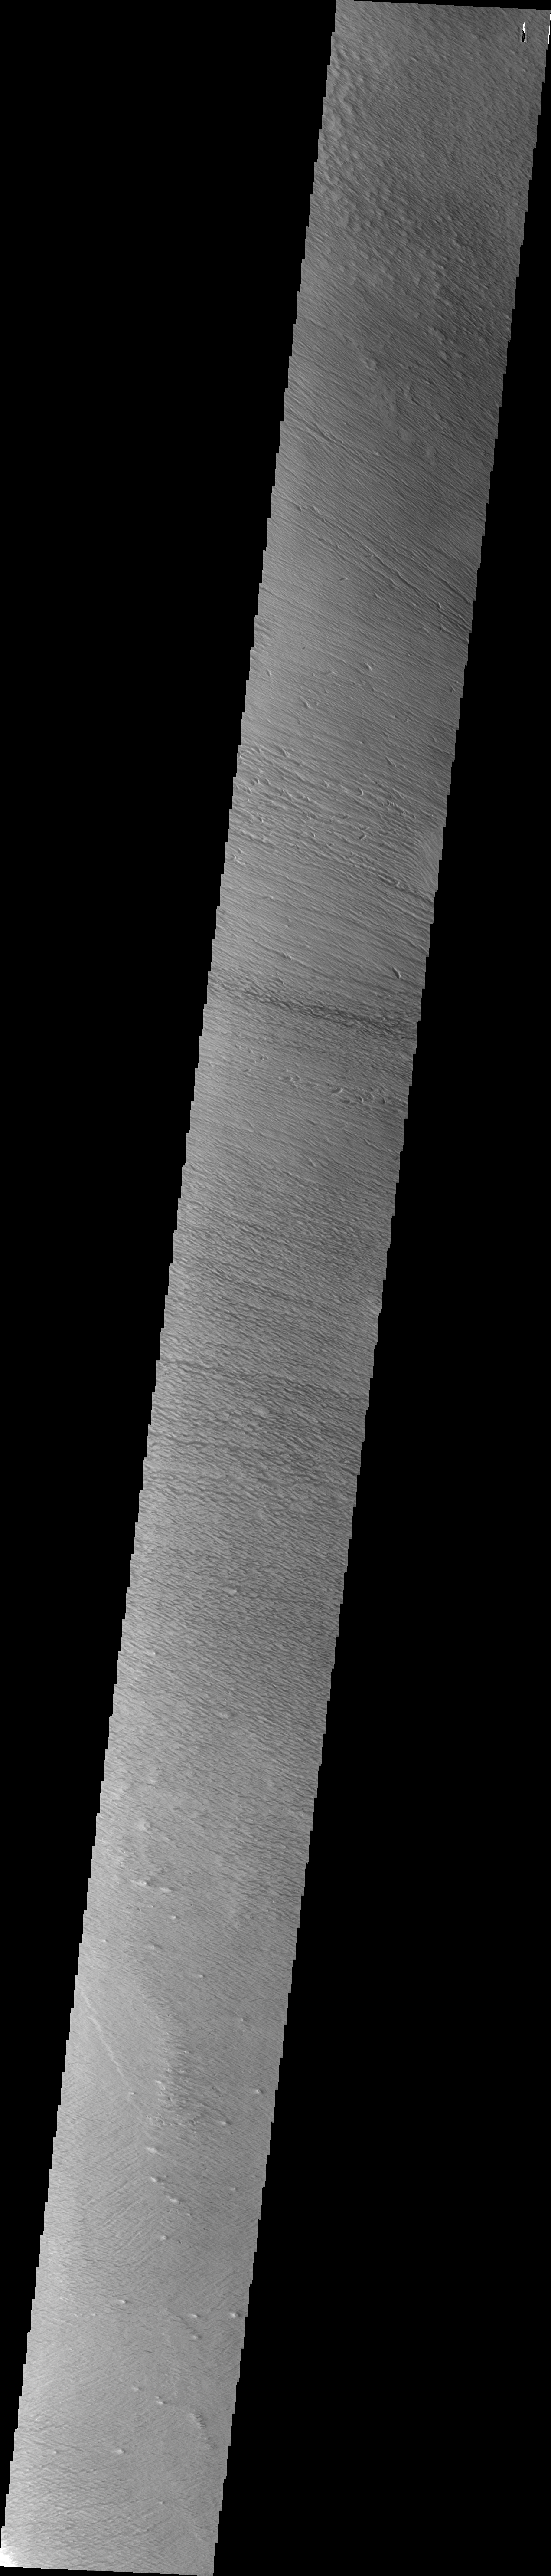

Medusa Fossae Textures

The Medusa Fossae Formation is located east of the Tharsis volcanoes. The material(s) of the formation are easily eroded by the wind and many different wind sculpted textures are found in images of this region.

Image information: VIS instrument. Latitude 5.8N, Longitude 214.1E. 36 meter/pixel resolution.

Please see the THEMIS Data Citation Note for details on crediting THEMIS images.

Note: this THEMIS visual image has not been radiometrically nor geometrically calibrated for this preliminary release. An empirical correction has been performed to remove instrumental effects. A linear shift has been applied in the cross-track and down-track direction to approximate spacecraft and planetary motion. Fully calibrated and geometrically projected images will be released through the Planetary Data System in accordance with Project policies at a later time.

NASA’s Jet Propulsion Laboratory manages the 2001 Mars Odyssey mission for NASA’s Office of Space Science, Washington, D.C. The Thermal Emission Imaging System (THEMIS) was developed by Arizona State University, Tempe, in collaboration with Raytheon Santa Barbara Remote Sensing. The THEMIS investigation is led by Dr. Philip Christensen at Arizona State University. Lockheed Martin Astronautics, Denver, is the prime contractor for the Odyssey project, and developed and built the orbiter. Mission operations are conducted jointly from Lockheed Martin and from JPL, a division of the California Institute of Technology in Pasadena.

Credit: NASA/JPL/ASU